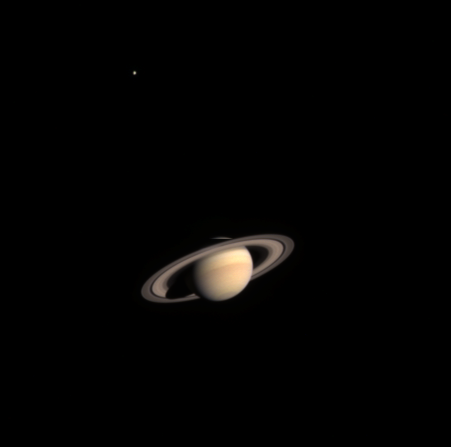

Distant Saturn Sighting

Saturn appears serene and majestic in the first color composite made of images taken by NASA’s Cassini spacecraft on its approach to the ringed planet, with arrival still 20 months away.

The planet was 285 million kilometers (177 million miles) away from the spacecraft, nearly twice the distance between the Sun and Earth, when Cassini took images of it in various filters as an engineering test on Oct. 21, 2002.

It is summer in Saturn’s southern hemisphere. The Sun is a lofty 27 degrees below the equator and casts a semi-circular shadow of the planet on the rings. The shadow extends partway across the rings, leaving the outer A ring in sunlight. The last Saturn-bound spacecraft, Voyager 2, arrived in early northern spring. Many features seen in Voyager images — spoke-like markings on the rings, clouds and eddies in the hazy atmosphere, ring-shepherding moons — are not yet visible to Cassini.

Titan, Saturn’s largest moon, appears in the upper left. It is the only moon resolved from this distance. This composite uses a threefold enhancement in the brightness of Titan relative to the brightness of Saturn. Titan is a major attraction for scientists of the Cassini-Huygens mission. They will study its haze-enshrouded atmosphere and peer down, with special instrumentation, to its surface to look for evidence of organic processes similar to those that might have occurred on the early Earth, prior to the emergence of life.

Cassini will enter orbit around Saturn on July 1, 2004. It will release a piggybacked probe, Huygens, which will descend through Titan’s atmosphere on Jan. 14, 2005.

The Cassini-Huygens mission is a cooperative project of NASA, the European Space Agency and the Italian Space Agency. Information about the mission is available online at http://saturn.jpl.nasa.gov . The Jet Propulsion Laboratory, a division of the California Institute of Technology in Pasadena, manages the mission for NASA’s Office of Space Science, Washington, D.C.

Credit: NASA/JPL/Southwest Research Institute